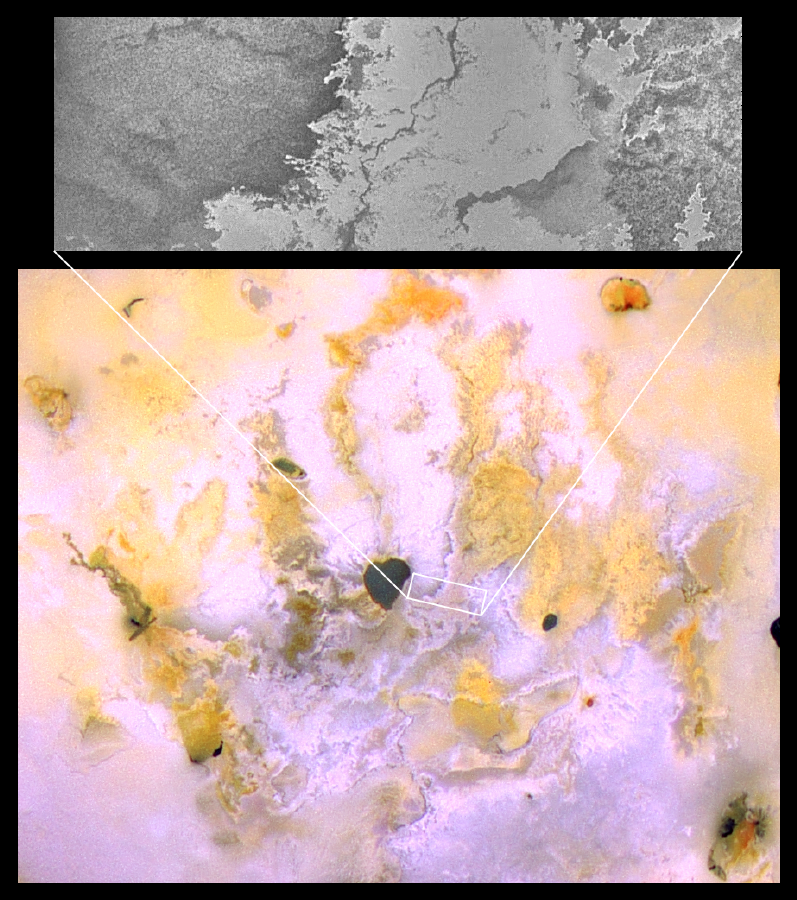

Bright Channelized Lava Flows on Io

This image of Jupiter’s moon Io, taken by NASA’s Galileo spacecraft on November 25, 1999, shows a bright lava flow with a distinct dark channel in the middle. This type of winding channel is a common sight on shallow slopes in lava flows on Earth that are moving fairly quickly. The serrated margins are characteristic of fluid lava that is able to work its way into every available nook and crevice. What is unusual about this lava flow is its bright color — most lava flows on Io and the other planets are dark. This leads Galileo scientists to speculate that these lava flows are composed of sulfur, rather than silicate rock. The lava flow appears to emanate from a caldera named Emakong, which is just beyond the left edge of the picture.

North is to the upper left of the picture and the Sun illuminates the surface from almost behind the spacecraft. The image, centered at -3.7degrees latitude and 117.4 degrees longitude, covers an area approximately 120 by 40 kilometers (75 by 25 miles). The resolution is 150 meters (500 feet) per picture element. The image was taken at a range of 15,000 kilometers (9,400 miles) by the camera onboard Galileo.

The Jet Propulsion Laboratory, Pasadena, CA manages the mission for NASA’s Office of Space Science, Washington, DC. JPL is a division of the California Institute of Technology in Pasadena.

Credit: NASA/JPL/University of Arizona